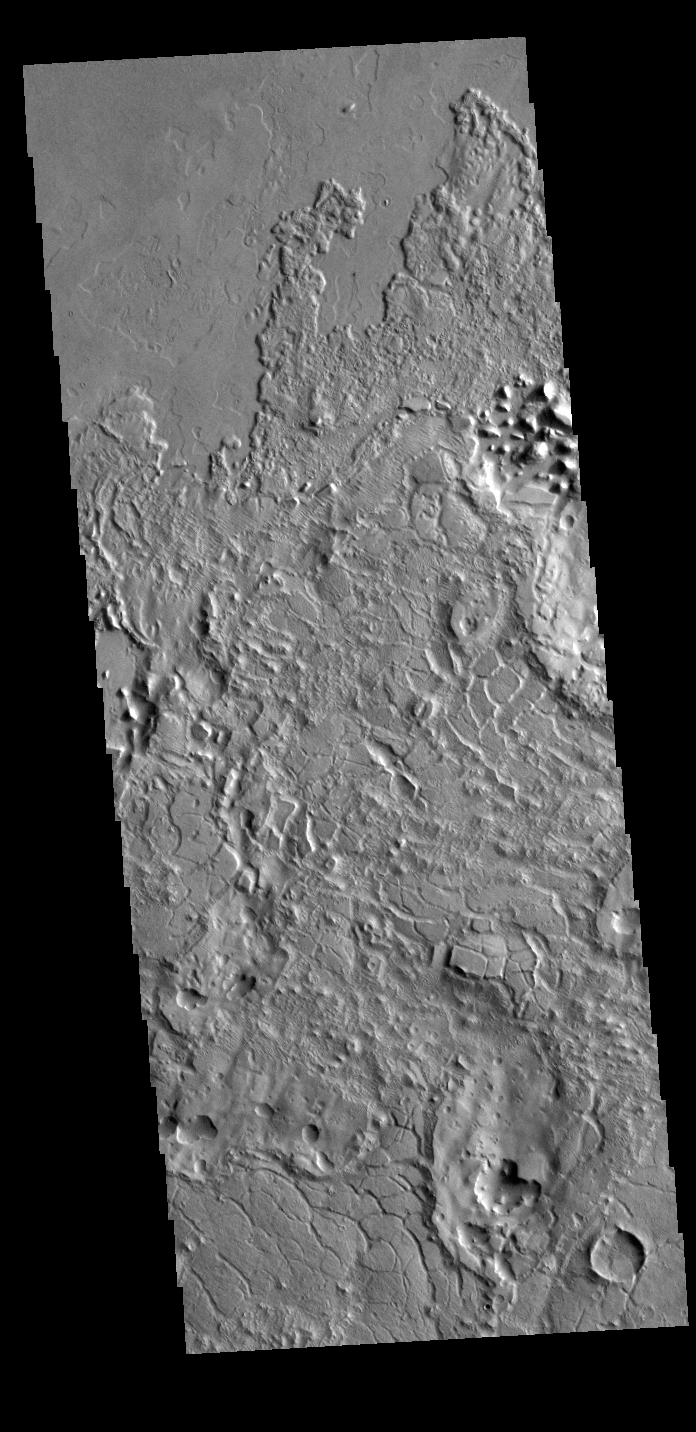

Avernus Colles

Called Avernus Colles, these broken blocks and arcuate fractures mark the transition region between the southern highlands and the northern lowlands of Mars north of Apollinaris Mons, on the margin with Elysium Planitia.

Credit: NASA/JPL-Caltech/ASU